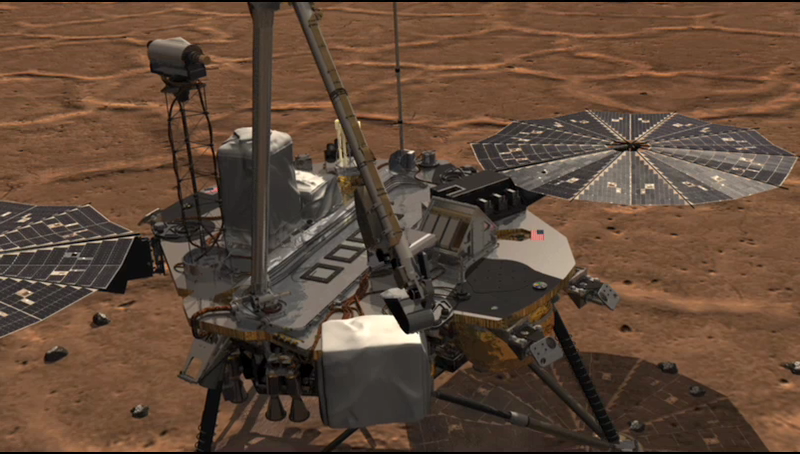

Animation of TEGA Sample Delivery and Analysis

This animation shows NASA’s Phoenix Lander’s Robotic Arm scoop delivering a sample to the Thermal and Evolved-Gas Analyzer (TEGA) and how samples are analyzed within the instrument.

TEGA has eight tiny ovens for measuring constituents in the atmosphere and in the soil, including possible organic constituents and the melting point of ice.

The scoop drops soil onto a fine mesh screen between TEGA’s open doors. Some soil passes through the screen, which vibrates, into the throat of a funnel, where a spinning device called the ‘whirligig’ aids delivery into one half of a tiny oven. The soil sample is represented here by the white chip. The filled oven half then rotates and mates with the other oven half, closing the complete oven so sample heating can begin. The purple coil in this animation is the spring that moves the oven halves together.

Heating occurs at successively higher temperatures over several days. The energy required to heat the sample is measured to discover its thermal properties. Gases driven off during sample heating pass through tubing to the mass spectrometer for analysis.

Note that the exterior doors above the screen never close after sample delivery.

The Phoenix Mission is led by the University of Arizona, Tucson, on behalf of NASA. Project management of the mission is by NASA’s Jet Propulsion Laboratory, Pasadena, Calif. Spacecraft development is by Lockheed Martin Space Systems, Denver.

Photojournal Note: As planned, the Phoenix lander, which landed May 25, 2008 23:53 UTC, ended communications in November 2008, about six months after landing, when its solar panels ceased operating in the dark Martian winter.

Credit: NASA/JPL-Caltech/Solar System Visualization Project